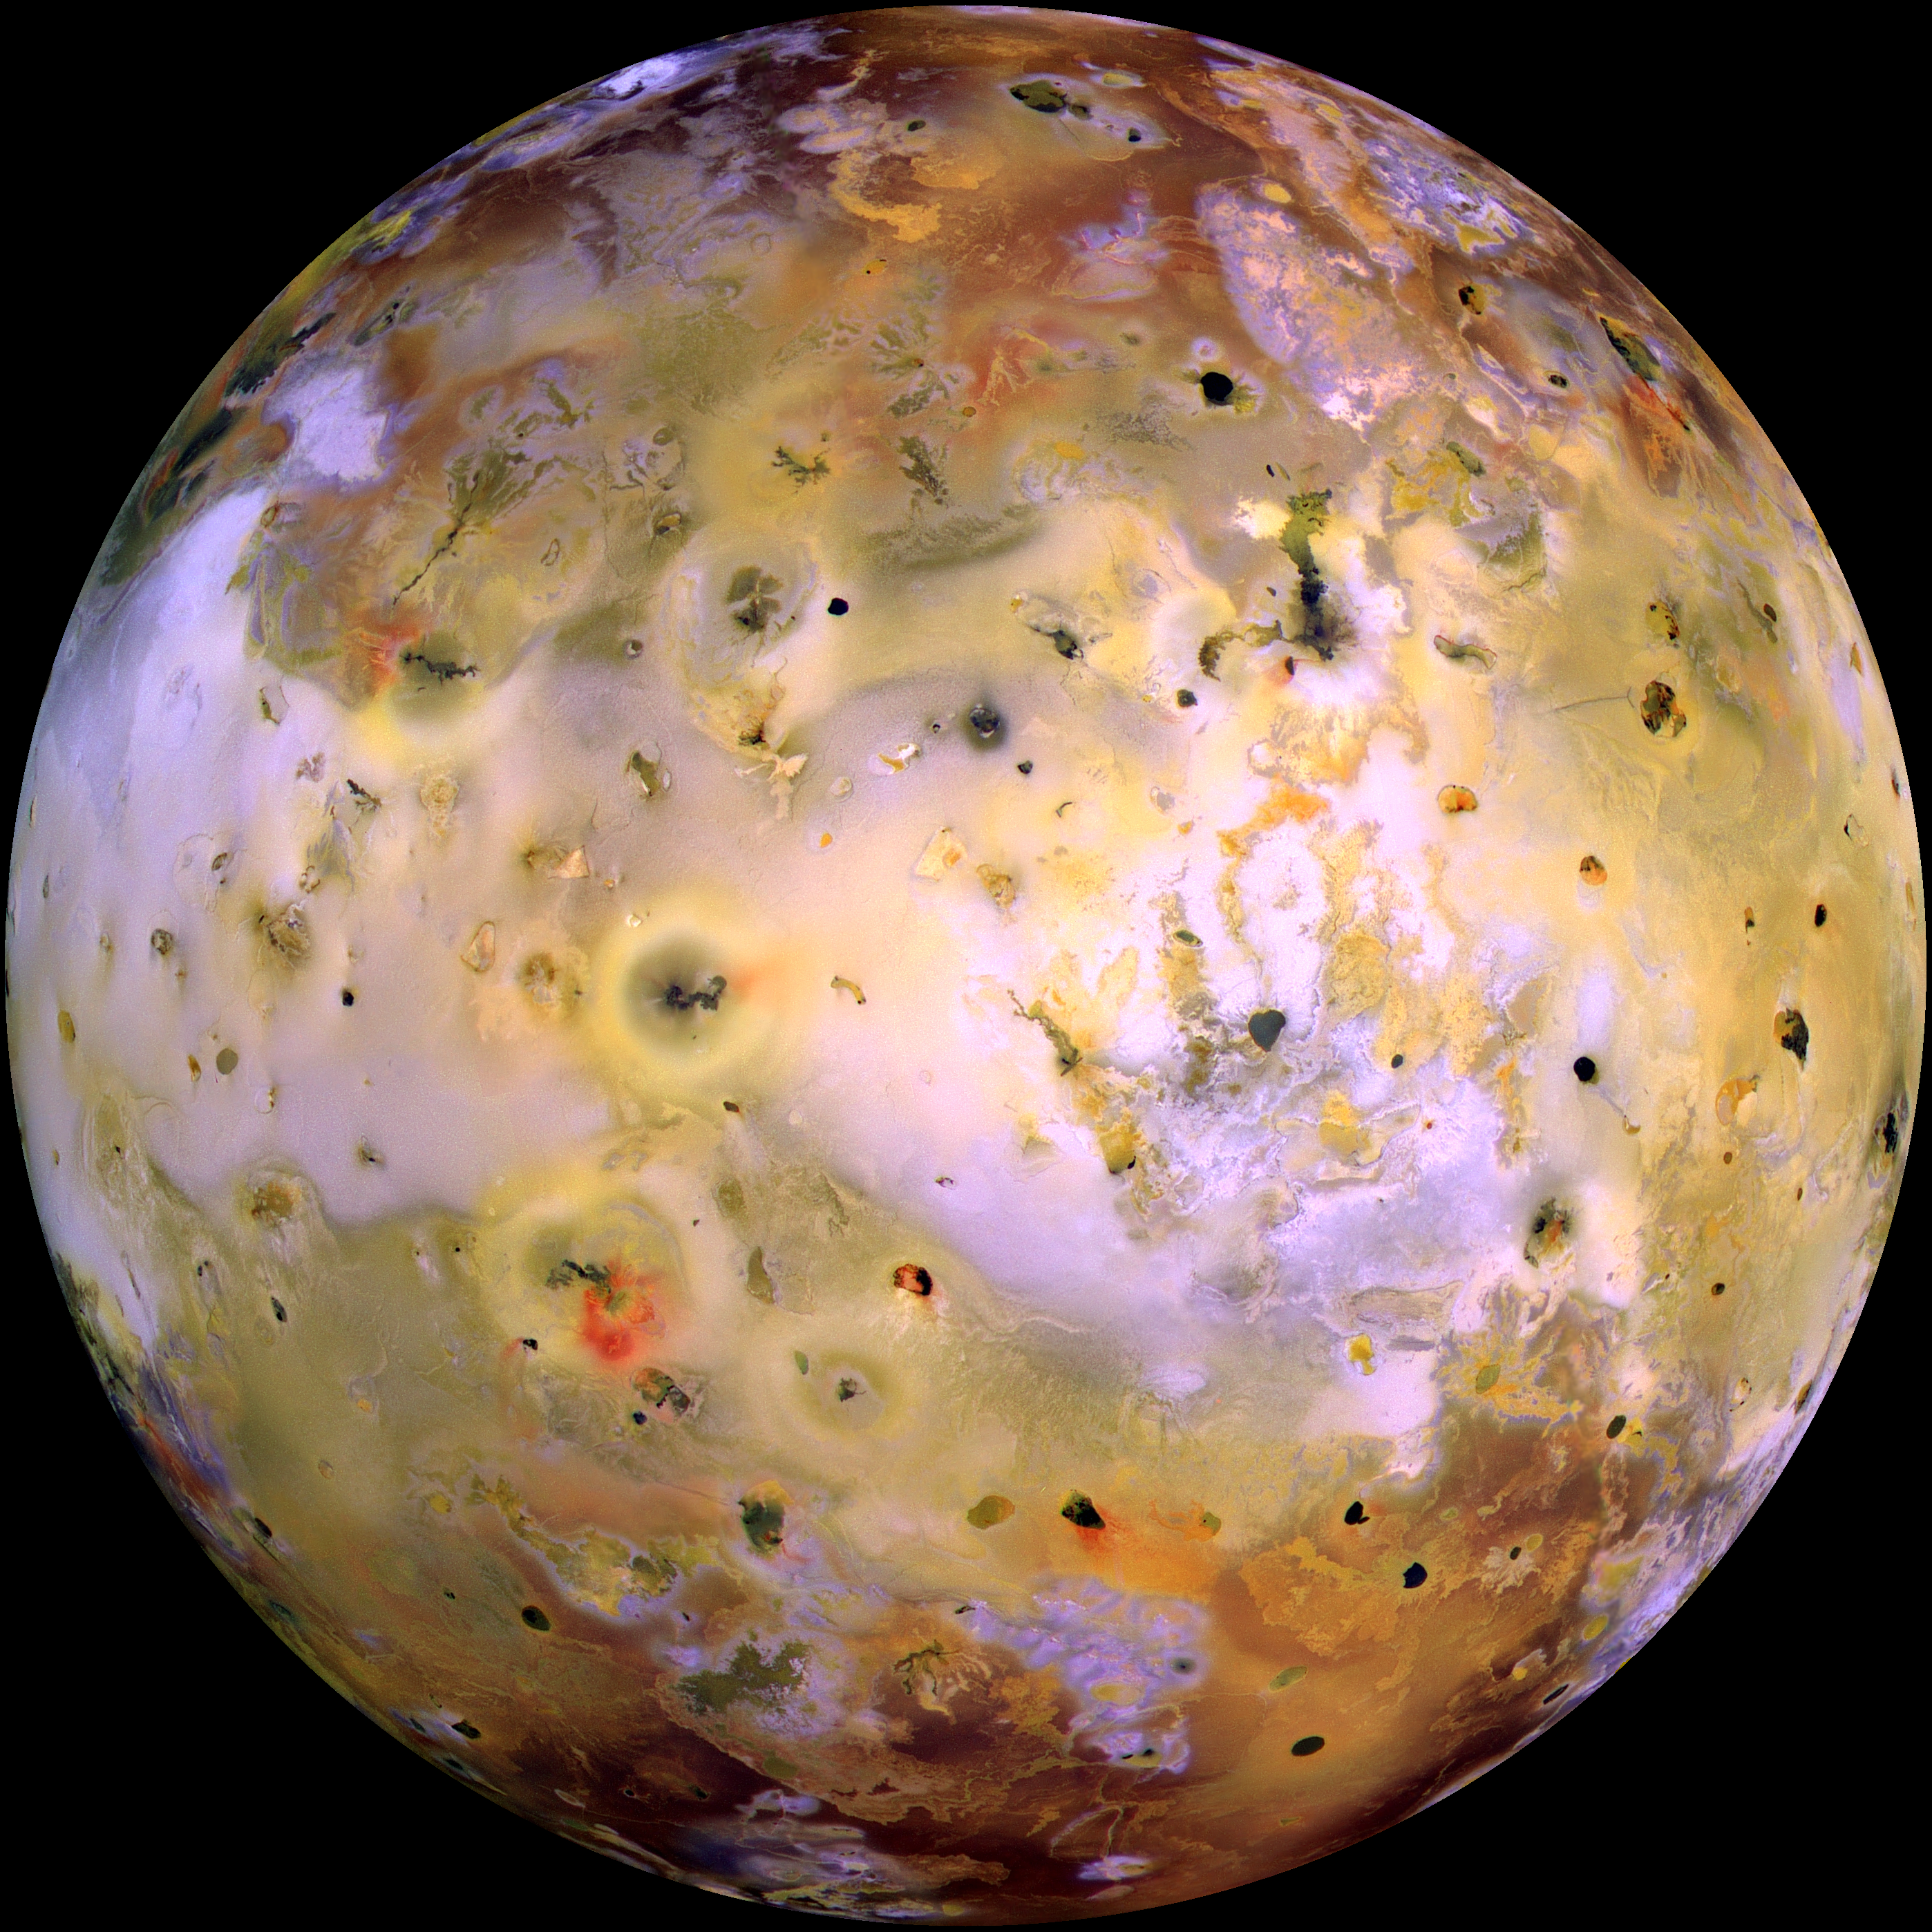

Global image of Io (false color)

NASA’s Galileo spacecraft acquired its highest resolution images of Jupiter’s moon Io on 3 July 1999 during its closest pass to Io since orbit insertion in late 1995. This color mosaic uses the near-infrared, green and violet filters (slightly more than the visible range) of the spacecraft’s camera which have been processed to enhance more subtle color variations. Most of Io’s surface has pastel colors, punctuated by black, brown, green, orange, and red units near the active volcanic centers. A true color version of the mosaic has been created to show how Io would appear to the human eye.

The improved resolution reveals small-scale color units which had not been recognized previously and which suggest that the lavas and sulfurous deposits are composed of complex mixtures (Cutout locations), (Cutout A). Some of the bright (whitish), high-latitude (near the top and bottom) deposits have an ethereal quality like a transparent covering of frost (Cutout B). Bright red areas were seen previously only as diffuse deposits. However, they are now seen to exist as both diffuse deposits and sharp linear features like fissures (Cutout C). Some volcanic centers have bright and colorful flows, perhaps due to flows of sulfur rather than silicate lava (Cutout D). In this region bright, white material can also be seen to emanate from linear rifts and cliffs.

Galileo will make two close passes of Io beginning in October of this year. Most of the high-resolution targets for these flybys are seen on the hemisphere shown here.

North is to the top of the picture and the sun illuminates the surface from almost directly behind the spacecraft. This illumination geometry is good for imaging color variations, but poor for imaging topographic shading. However, some topographic shading can be seen here due to the combination of relatively high resolution (1.3 kilometers or 0.8 miles per picture element) and the rugged topography over parts of Io. The image is centered at 0.3 degrees north latitude and 137.5 degrees west longitude. The resolution is 1.3 kilometers (0.8 miles) per picture element. The images were taken on 3 July 1999 at a range of about 130,000 kilometers (81,000 miles) by the Solid State Imaging (SSI) system on NASA’s Galileo spacecraft during its twenty-first orbit.

The Jet Propulsion Laboratory, Pasadena, CA manages the Galileo mission for NASA’s Office of Space Science, Washington, DC.

Credit: NASA/JPL/University of Arizona